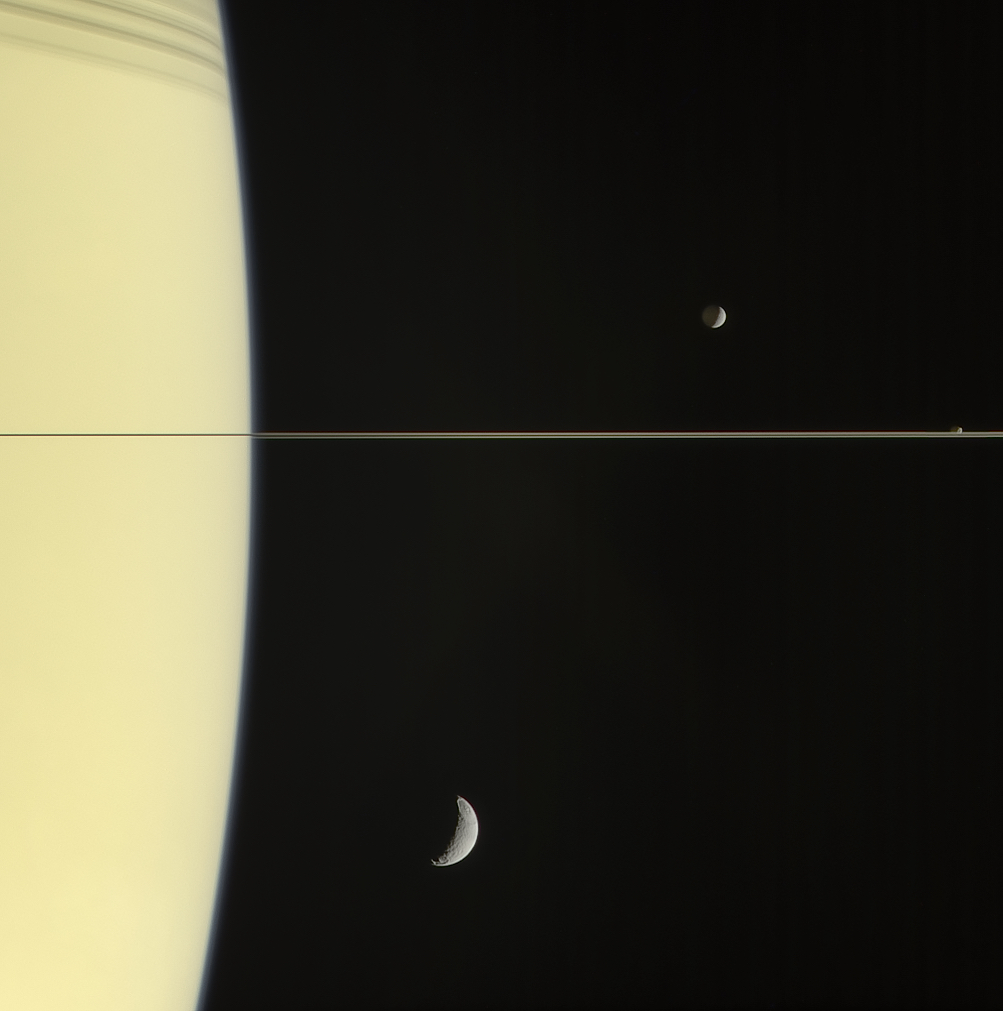

Postcard from the Ring Plane

On March 13, 2006 Cassini’s narrow-angle camera captured this look at Saturn and its rings, seen here nearly edge on. The frame also features Mimas and tiny Janus (above the rings), and Tethys (below the rings). “Above” and “below” the rings is mostly a matter of perspective here. All three moons and the rings orbit Saturn in roughly the same plane.

The night side of Mimas is gently illuminated by “Saturnshine,” sunlight reflected from the planet’s cloud tops.

Images taken using red, green and blue spectral filters were combined to create this natural color view, taken at a distance of approximately 1.7 million miles (2.7 million kilometers) from Saturn.

The Cassini spacecraft ended its mission on Sept. 15, 2017.

The Cassini mission is a cooperative project of NASA, ESA (the European Space Agency) and the Italian Space Agency. The Jet Propulsion Laboratory, a division of Caltech in Pasadena, manages the mission for NASA’s Science Mission Directorate, Washington. The Cassini orbiter and its two onboard cameras were designed, developed and assembled at JPL. The imaging operations center is based at the Space Science Institute in Boulder, Colorado.

Credit: NASA/JPL-Caltech/Space Science Institute